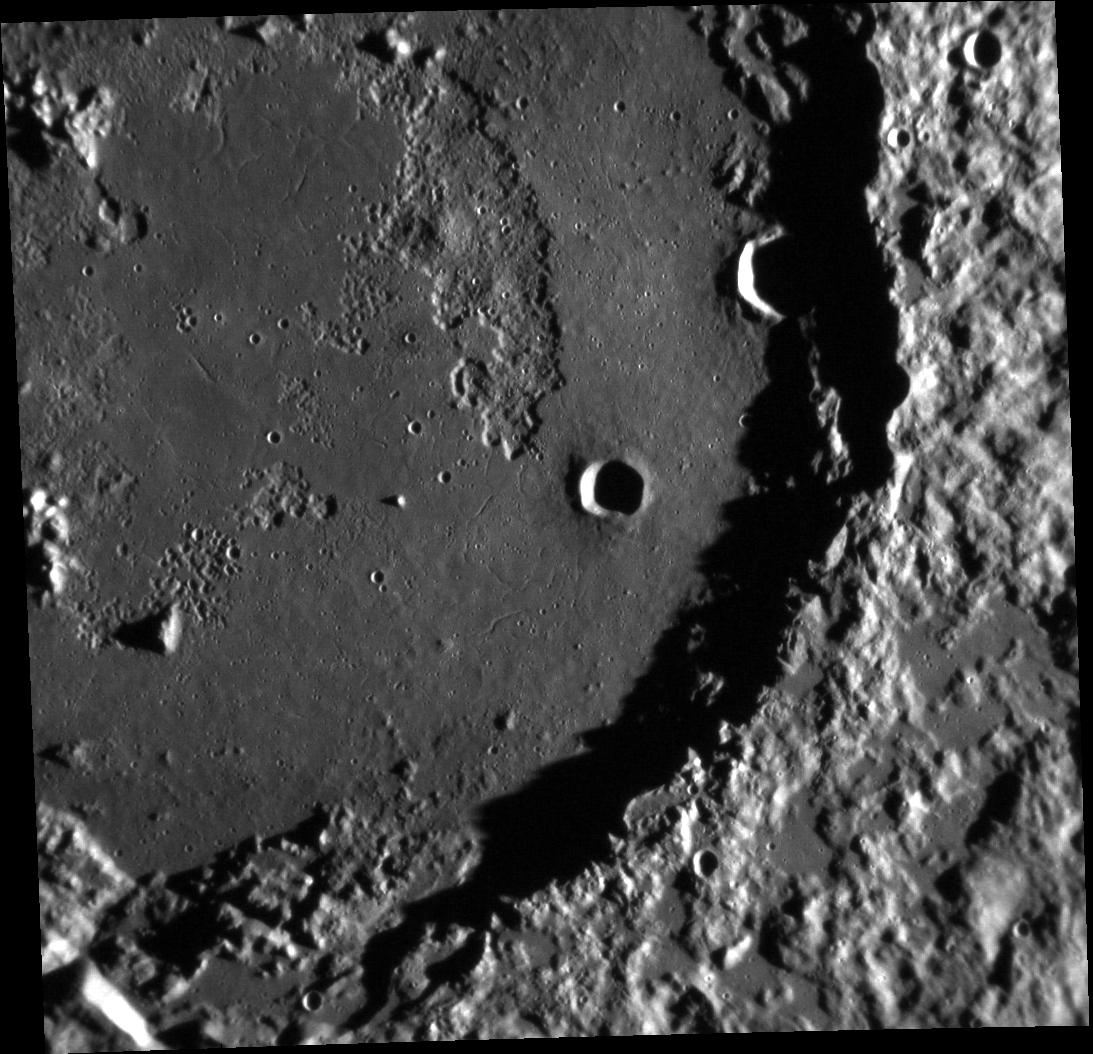

Changes in Progress

The complex floor of the crater Derain is featured in the image above. A portion of the floor displays a hummocky, pitted texture that may be related to past volcanic activity, and several troughs are visible in the center of the crater.

This image was acquired as a high-resolution targeted observation. Targeted observations are images of a small area on Mercury’s surface at resolutions much higher than the 200-meter/pixel morphology base map. It is not possible to cover all of Mercury’s surface at this high resolution, but typically several areas of high scientific interest are imaged in this mode each week.

Date acquired: January 14, 2012
Image Mission Elapsed Time (MET): 235043648
Image ID: 1265212
Instrument: Narrow Angle Camera (NAC) of the Mercury Dual Imaging System (MDIS)
Center Latitude: -9.43°
Center Longitude: 20.84° E
Resolution: 126 meters/pixel
Scale: This image is 134 km (83 mi.) across
Incidence Angle: 81.5°
Emission Angle: 13.7°
Phase Angle: 68.2°

The MESSENGER spacecraft is the first ever to orbit the planet Mercury, and the spacecraft’s seven scientific instruments and radio science investigation are unraveling the history and evolution of the Solar System’s innermost planet. Visit the Why Mercury? section of this website to learn more about the key science questions that the MESSENGER mission is addressing. During the one-year primary mission, MDIS acquired 88,746 images and extensive other data sets. MESSENGER is now in a year-long extended mission, during which plans call for the acquisition of more than 80,000 additional images to support MESSENGER’s science goals.

These images are from MESSENGER, a NASA Discovery mission to conduct the first orbital study of the innermost planet, Mercury. For information regarding the use of images, see the MESSENGER image use policy.

Credit: NASA/Johns Hopkins University Applied Physics Laboratory/Carnegie Institution of Washington